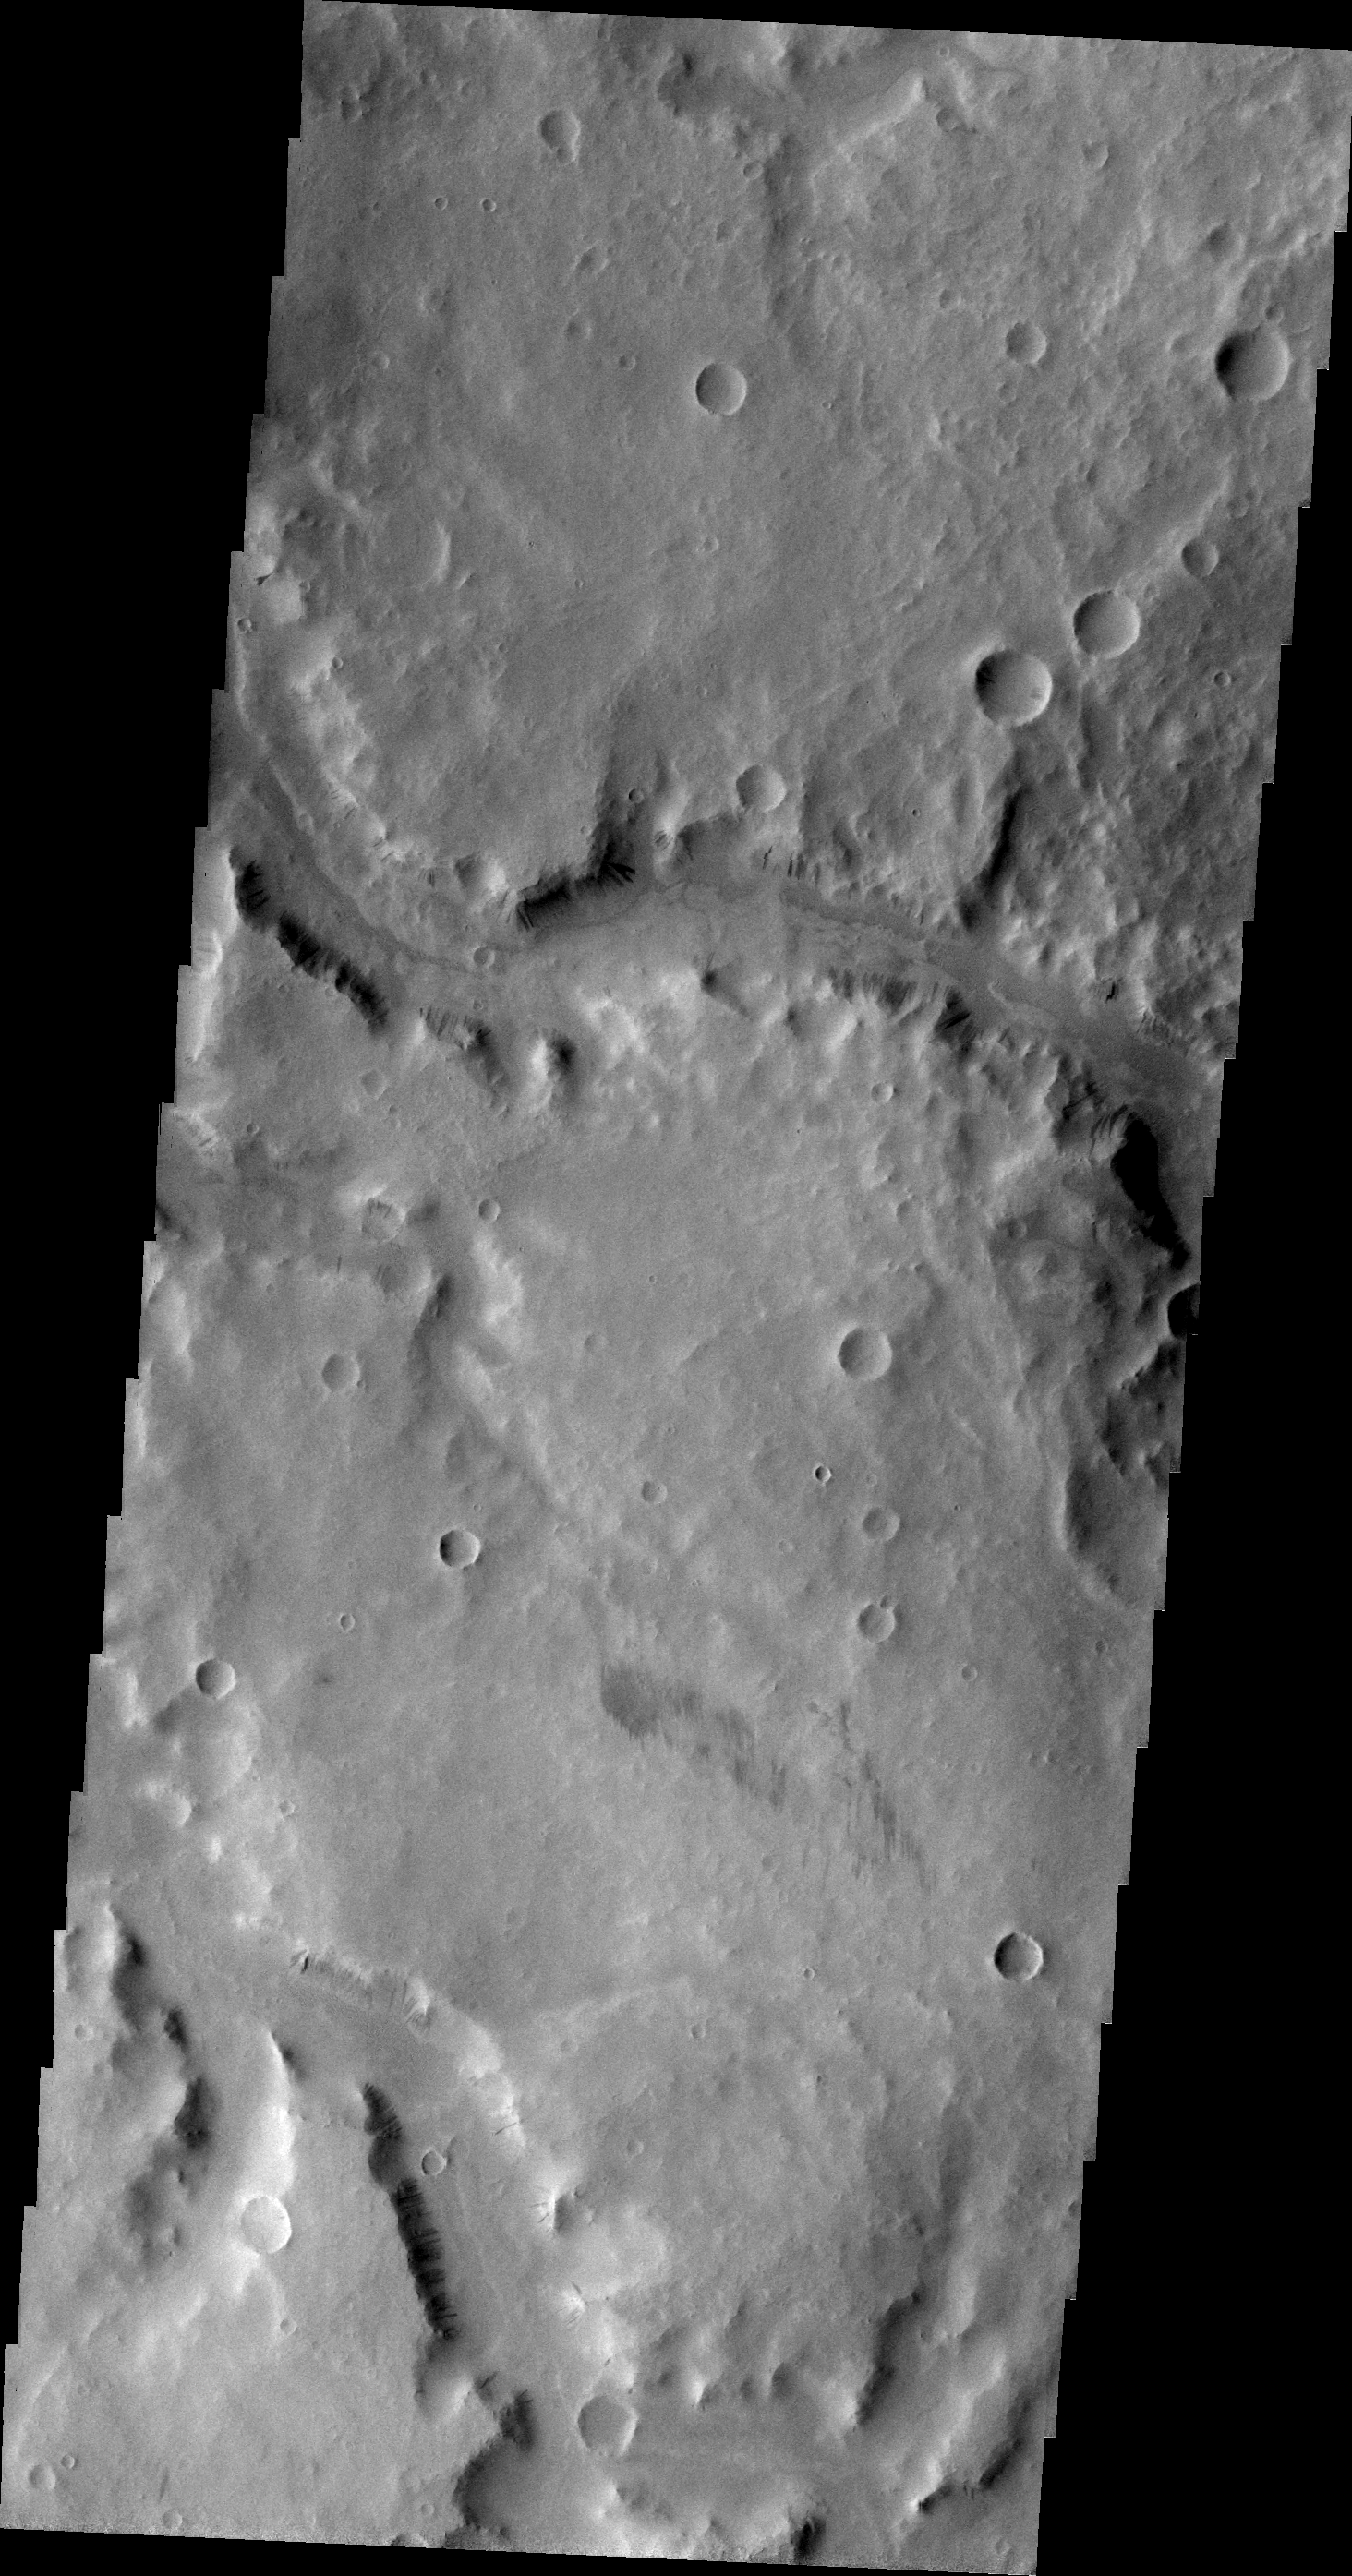

Naktong Vallis

Today’s VIS image shows a small section of Naktong Vallis.

Image information: VIS instrument. Latitude 0.1N, Longitude 36.7E. 21 meter/pixel resolution.

Please see the THEMIS Data Citation Note for details on crediting THEMIS images.

Note: this THEMIS visual image has not been radiometrically nor geometrically calibrated for this preliminary release. An empirical correction has been performed to remove instrumental effects. A linear shift has been applied in the cross-track and down-track direction to approximate spacecraft and planetary motion. Fully calibrated and geometrically projected images will be released through the Planetary Data System in accordance with Project policies at a later time.

NASA’s Jet Propulsion Laboratory manages the 2001 Mars Odyssey mission for NASA’s Office of Space Science, Washington, D.C. The Thermal Emission Imaging System (THEMIS) was developed by Arizona State University, Tempe, in collaboration with Raytheon Santa Barbara Remote Sensing. The THEMIS investigation is led by Dr. Philip Christensen at Arizona State University. Lockheed Martin Astronautics, Denver, is the prime contractor for the Odyssey project, and developed and built the orbiter. Mission operations are conducted jointly from Lockheed Martin and from JPL, a division of the California Institute of Technology in Pasadena.

Credit: NASA/JPL/ASU